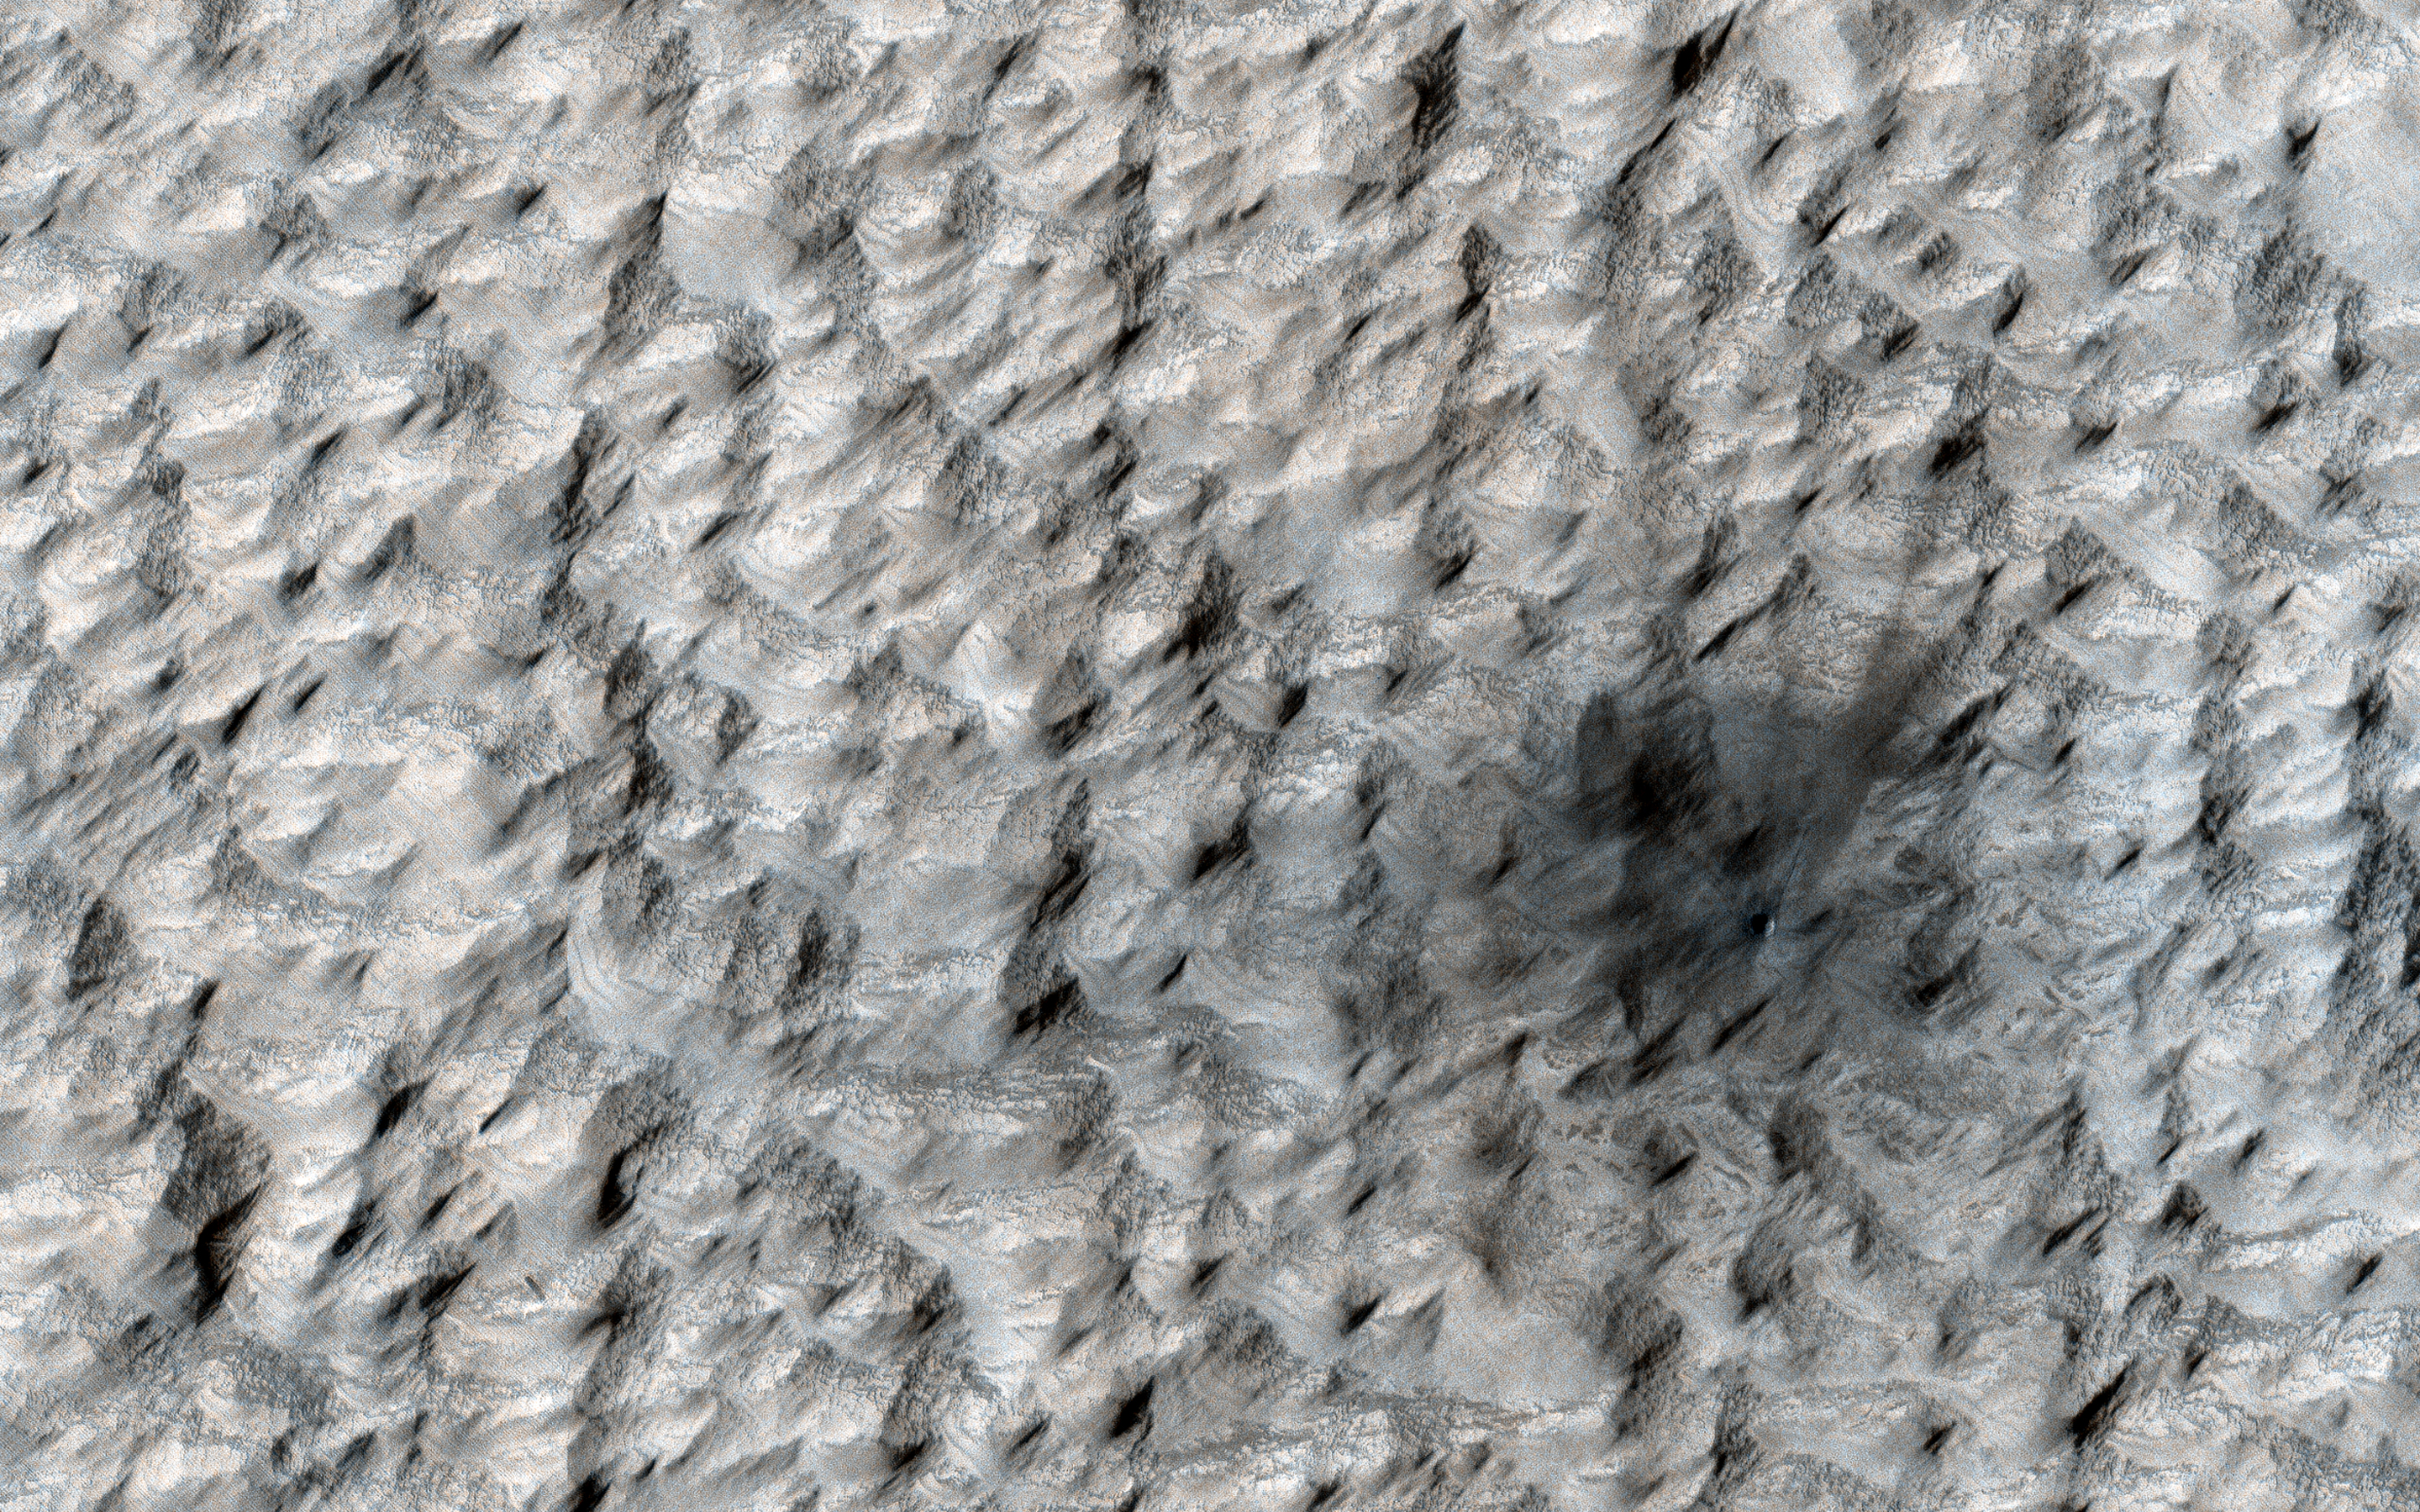

A New Crater on Mars

Debris in space often impacts planets, and on Mars, we are finding new craters from recent impacts.

The meteorite that caused the small crater in this image, just seven meters across, hit Mars sometime between April 2018 and January 2019. Context Camera images are used to identify changes in large areas and then HiRISE images are scheduled to verify that there is, indeed, a new crater on Mars.

The map is projected here at a scale of 25 centimeters (9.8 inches) per pixel. (The original image scale is 26.6 centimeters [10.5 inches] per pixel [with 1 x 1 binning]; objects on the order of 80 centimeters [31.5 inches] across are resolved.) North is up.

The University of Arizona, in Tucson, operates HiRISE, which was built by Ball Aerospace & Technologies Corp., in Boulder, Colorado. NASA’s Jet Propulsion Laboratory, a division of Caltech in Pasadena, California, manages the Mars Reconnaissance Orbiter Project for NASA’s Science Mission Directorate, Washington.

Credit: NASA/JPL-Caltech/University of Arizona